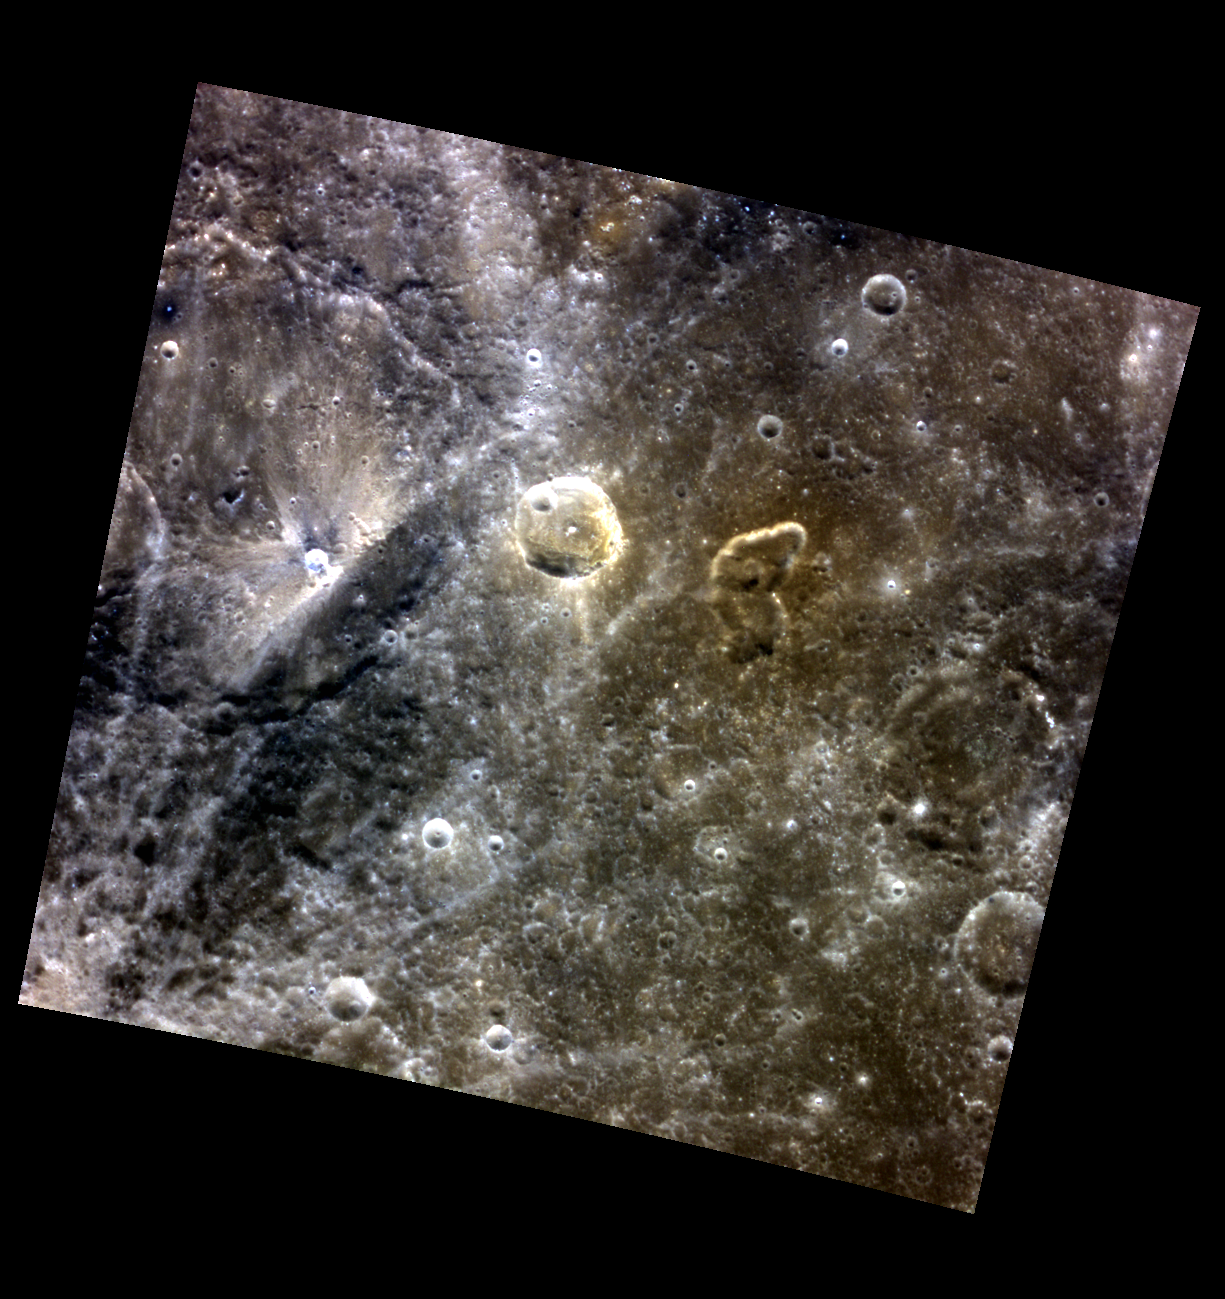

The Butterfly Vent

This color view of Mercury’s surface highlights what may be an old volcanic vent. Just to the right of center, within a brown-red patch, is an irregularly shaped 30-km depression depression, in this case the irregular shape is a bit like a butterfly. While most of these suspected volcanic vents are located within impact craters (like this one), the butterfly-shaped vent is not clearly associated with any crater. It also appears that it may be older than other vents, resulting in more subdued details and colors.

This image was acquired as part of MDIS’s high-resolution 3-color imaging campaign. The map produced from this campaign complements the 8-color base map (at an average resolution of 1 km/pixel) acquired during MESSENGER’s primary mission by imaging Mercury’s surface in a subset of the color filters at the highest resolution possible. The three narrow-band color filters are centered at wavelengths of 430 nm, 750 nm, and 1000 nm, and image resolutions generally range from 100 to 400 meters/pixel in the northern hemisphere.

Date acquired: July 11, 2014
Image Mission Elapsed Time (MET): 47381178, 47381170, 47381174
Image ID: 6661702, 6661700, 6661701
Instrument: Wide Angle Camera (WAC) of the Mercury Dual Imaging System (MDIS)
WAC filters: 9, 7, 6 (996, 748, 433 nanometers) in red, green, and blue
Center Latitude: 32.08°
Center Longitude: 21.71° E
Resolution: 243 meters/pixel
Scale: This scene is approximately 250 km (155 miles) across
Incidence Angle: 32.7°
Emission Angle: 0.5°
Phase Angle: 33.2°

The MESSENGER spacecraft is the first ever to orbit the planet Mercury, and the spacecraft’s seven scientific instruments and radio science investigation are unraveling the history and evolution of the Solar System’s innermost planet. During the first two years of orbital operations, MESSENGER acquired over 150,000 images and extensive other data sets. MESSENGER is capable of continuing orbital operations until early 2015.

For information regarding the use of images, see the MESSENGER image use policy.

Credit: NASA/Johns Hopkins University Applied Physics Laboratory/Carnegie Institution of Washington